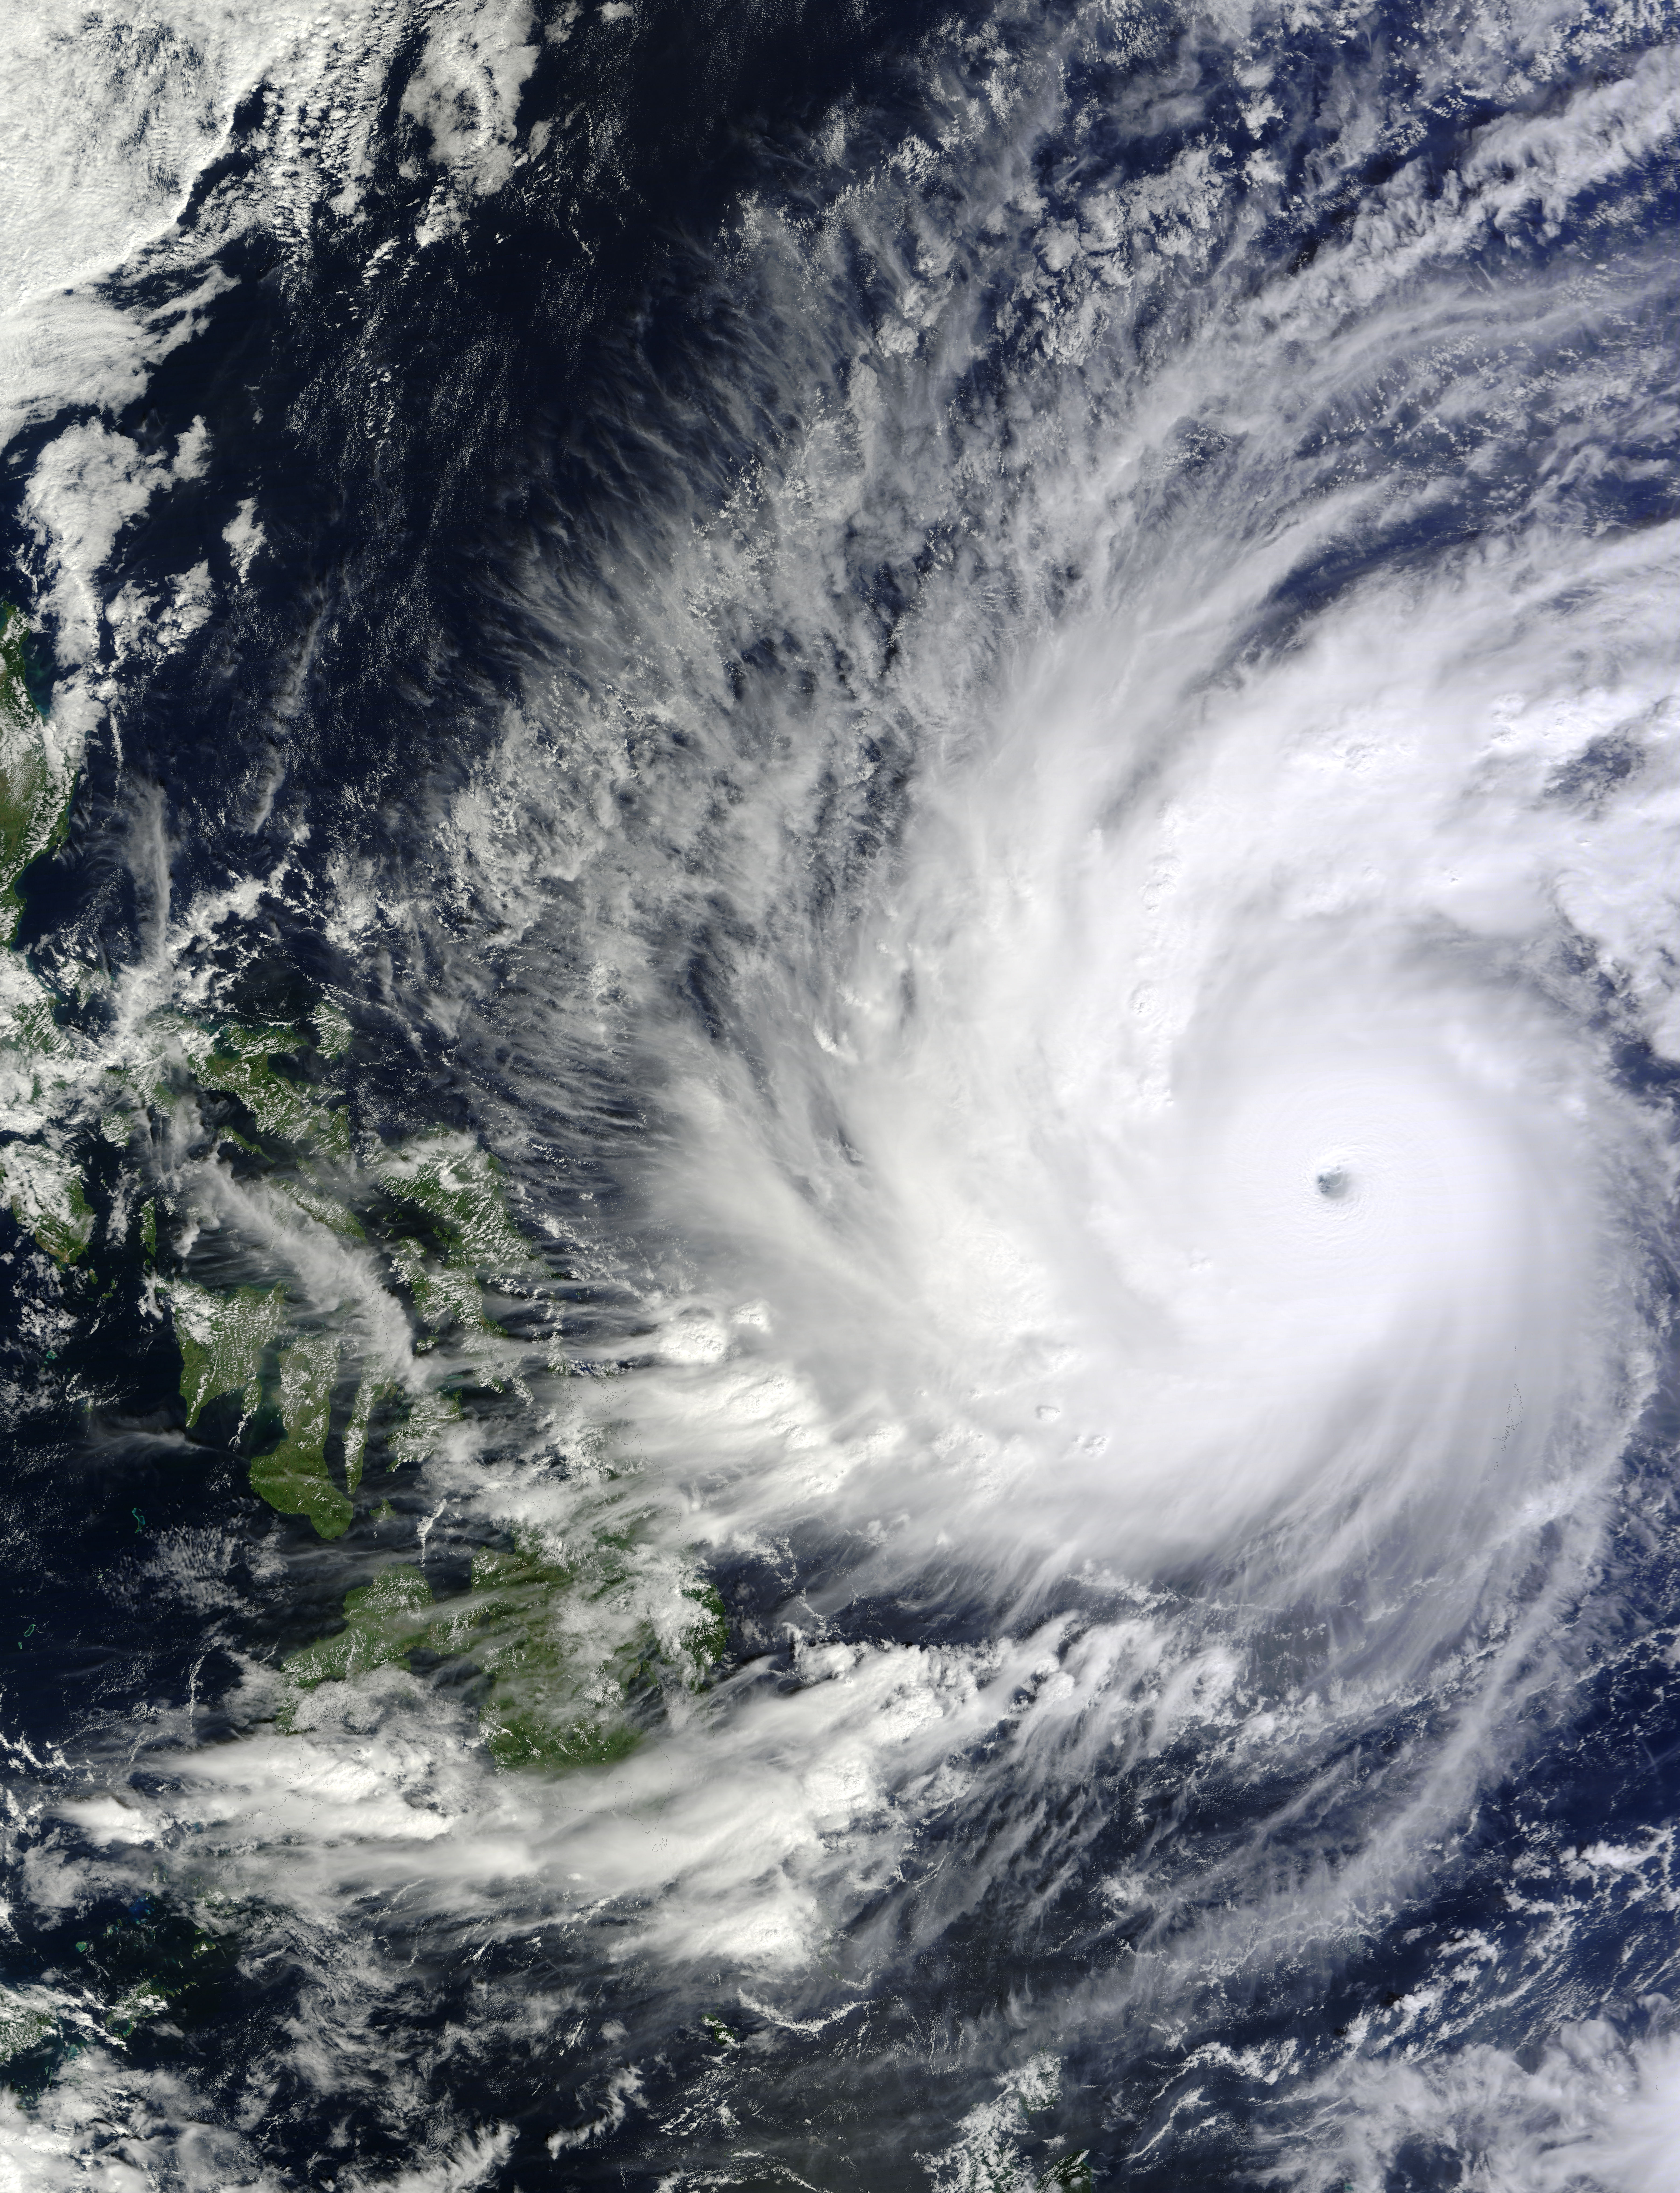

NASA Observes Super Typhoon Hagupit; Philippines Under Warnings

On Dec. 4 at 02:10 UTC, the MODIS instrument aboard NASA's Terra satellite took this visible image of Super Typhoon Hagupit approaching the Philippines.

Credit: NASA Goddard's MODIS Rapid Response Team